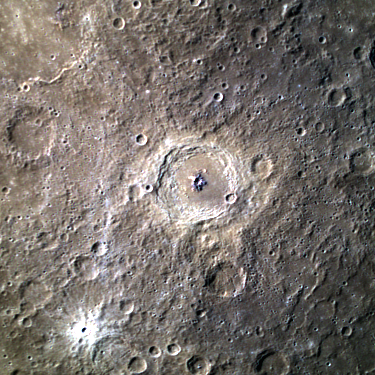

Bartok’s Blues

Bartok, a large complex crater in Mercury’s southern hemisphere, is located in the center of the frame. In this colored image, Bartok’s central peak appears to be blue and is darker than the surrounding surface. This suggests that the central uplift is composed of material that has different properties than the surrounding terrain, providing clues to the geologic history of the region. To the southwest of Bartok, a young crater with stunning rays is also visible.

This image was acquired as a targeted high-resolution 11-color image set. Acquiring 11-color targets is a new campaign that began in March 2013 and that utilizes all of the WAC’s 11 narrow-band color filters. Because of the large data volume involved, only features of special scientific interest are targeted for imaging in all 11 colors.

Date acquired: November 12, 2013
Image Mission Elapsed Time (MET): 26540775, 26540771, 26540769
Image ID: 5180966, 5180964, 5180963
Instrument: Wide Angle Camera (WAC) of the Mercury Dual Imaging System (MDIS)
WAC filters: 9, 7, 6 (996, 748, 433 nanometers) in red, green, and blue
Center Latitude: -29.48°
Center Longitude: 224.9° E
Resolution: 1350 meters/pixel
Scale: This image’s central crater has a diameter of approximately 117 km (73 miles)
Incidence Angle: 51.4°
Emission Angle: 27.9°
Phase Angle: 79.0°

The MESSENGER spacecraft is the first ever to orbit the planet Mercury, and the spacecraft’s seven scientific instruments and radio science investigation are unraveling the history and evolution of the Solar System’s innermost planet. MESSENGER acquired over 150,000 images and extensive other data sets. MESSENGER is capable of continuing orbital operations until early 2015.

For information regarding the use of images, see the MESSENGER image use policy.

Credit: NASA/Johns Hopkins University Applied Physics Laboratory/Carnegie Institution of Washington